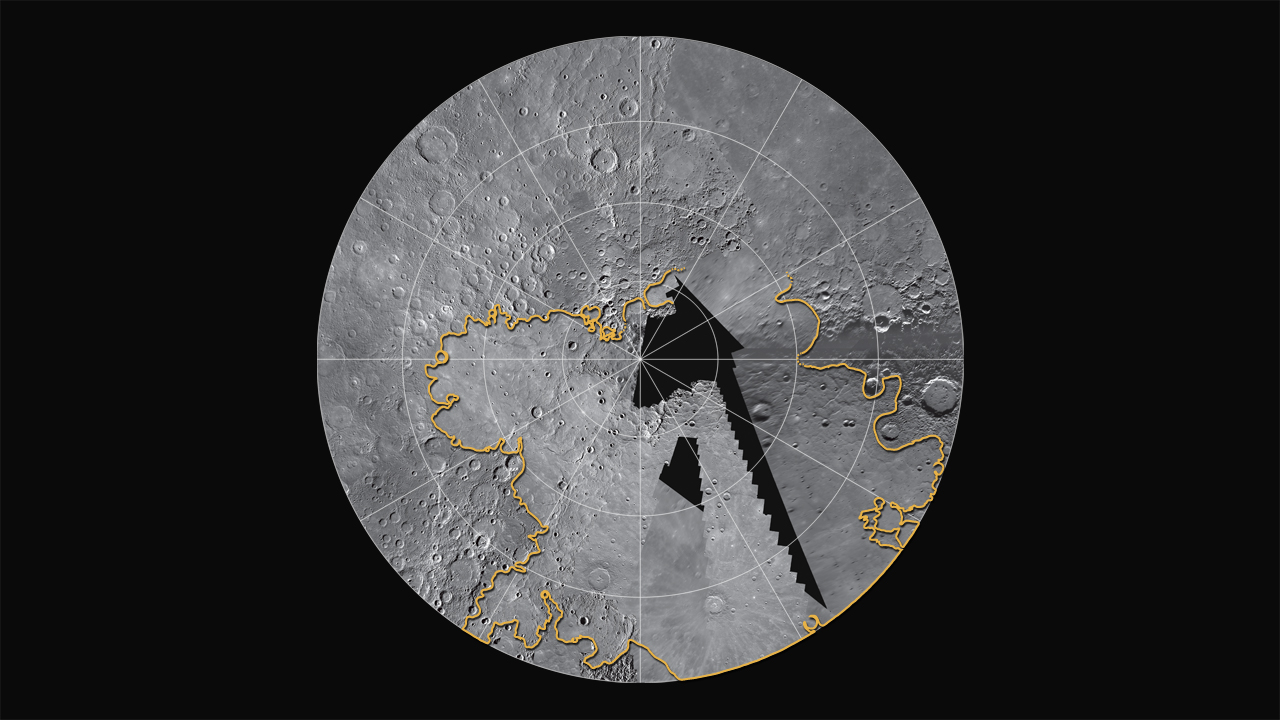

Mercury’s North Polar Region

MESSENGER is currently filling in coverage of Mercury’s north polar region, which was seen only partially during the Mariner 10 and MESSENGER flybys. Flyby images indicated that smooth plains were likely important in Mercury’s northernmost regions. MESSENGER’s orbital images show that the plains are among the largest expanses of volcanic deposits on Mercury, with thicknesses of several kilometers in many places. The estimated extent of these plains is outlined in yellow. This mosaic is a combination of flyby and orbital coverage in a polar stereographic projection showing latitudes from 50° to 90° N. The longitude at the 6 o’clock position is 0°.

On March 17, 2011 (March 18, 2011, UTC), MESSENGER became the first spacecraft ever to orbit the planet Mercury. The mission is currently in its commissioning phase, during which spacecraft and instrument performance are verified through a series of specially designed checkout activities. In the course of the one-year primary mission, the spacecraft’s seven scientific instruments and radio science investigation will unravel the history and evolution of the Solar System’s innermost planet. Visit the Why Mercury? section of this website to learn more about the science questions that the MESSENGER mission has set out to answer.

Date Presented: June 16, 2011, at a NASA press conference
Instrument: Wide Angle Camera (WAC) of the Mercury Dual Imaging System (MDIS)

These images are from MESSENGER, a NASA Discovery mission to conduct the first orbital study of the innermost planet, Mercury. For information regarding the use of images, see the MESSENGER image use policy.

Credit: NASA/Johns Hopkins University Applied Physics Laboratory/Carnegie Institution of Washington